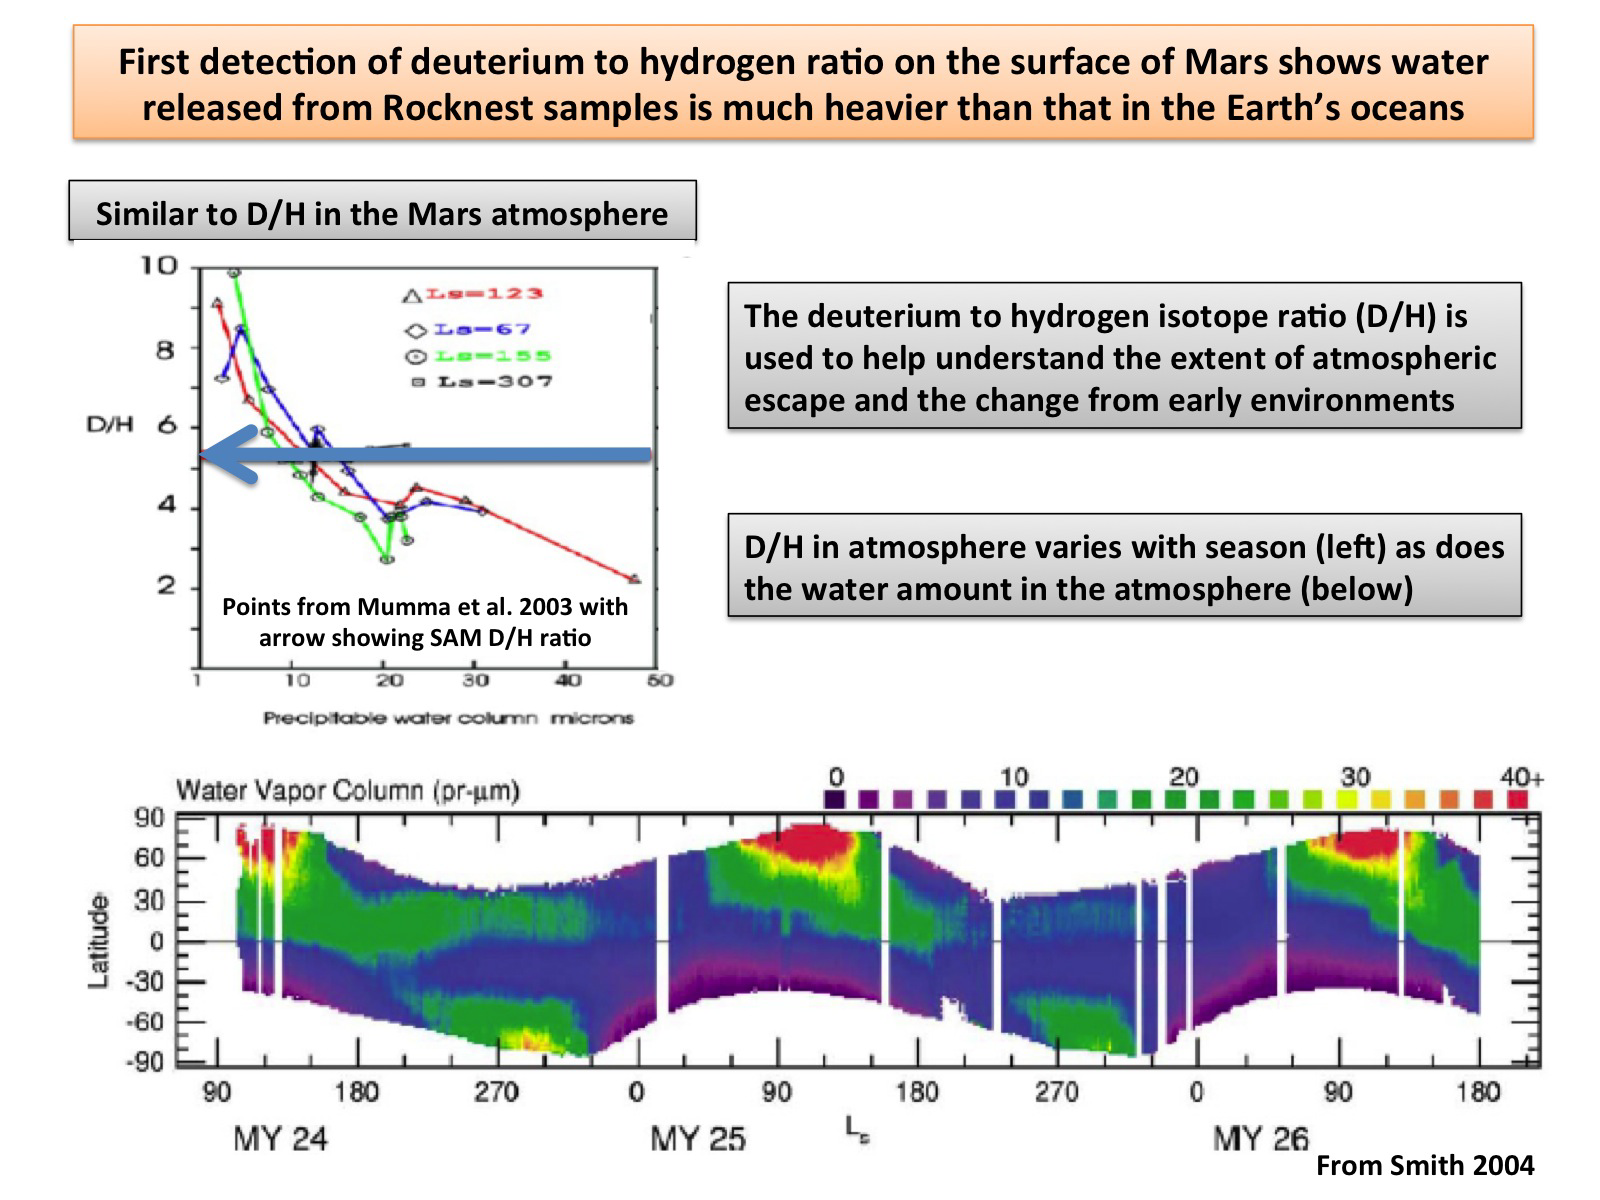

Atmospheric Loss on Mars

This plot shows the first-ever look at the deuterium to hydrogen ratio measured from the surface of Mars, as detected by the Sample Analysis at Mars instrument, or SAM, on NASA’s Curiosity rover. Deuterium is a heavier version of the hydrogen atom. Scientists look at the deuterium to hydrogen ratios on Mars (or D/H levels) along with isotopes of other elements to study how its atmosphere has changed over time. Mars, which has less gravity than Earth and lacks a strong enough magnetic field to shield its atmosphere from the sun, is slowly losing its atmosphere. As this process occurs, the lighter hydrogen atoms are preferentially lost compared to the heavier deuterium ones.

SAM measured the D/H ratios in water released upon heating of sand samples taken from the wind drift called “Rocknest.” The results show the water vapor consists of more deuterium than that of Earth’s water, i.e. the water is heavier. This is to be expected since the lighter hydrogen atoms in the Martian atmosphere are escaping faster than the heavier ones.

JPL manages the Mars Science Laboratory/Curiosity for NASA’s Science Mission Directorate in Washington. The rover was designed, developed and assembled at JPL, a division of the California Institute of Technology in Pasadena.

Credit: NASA/JPL-Caltech/GSFC